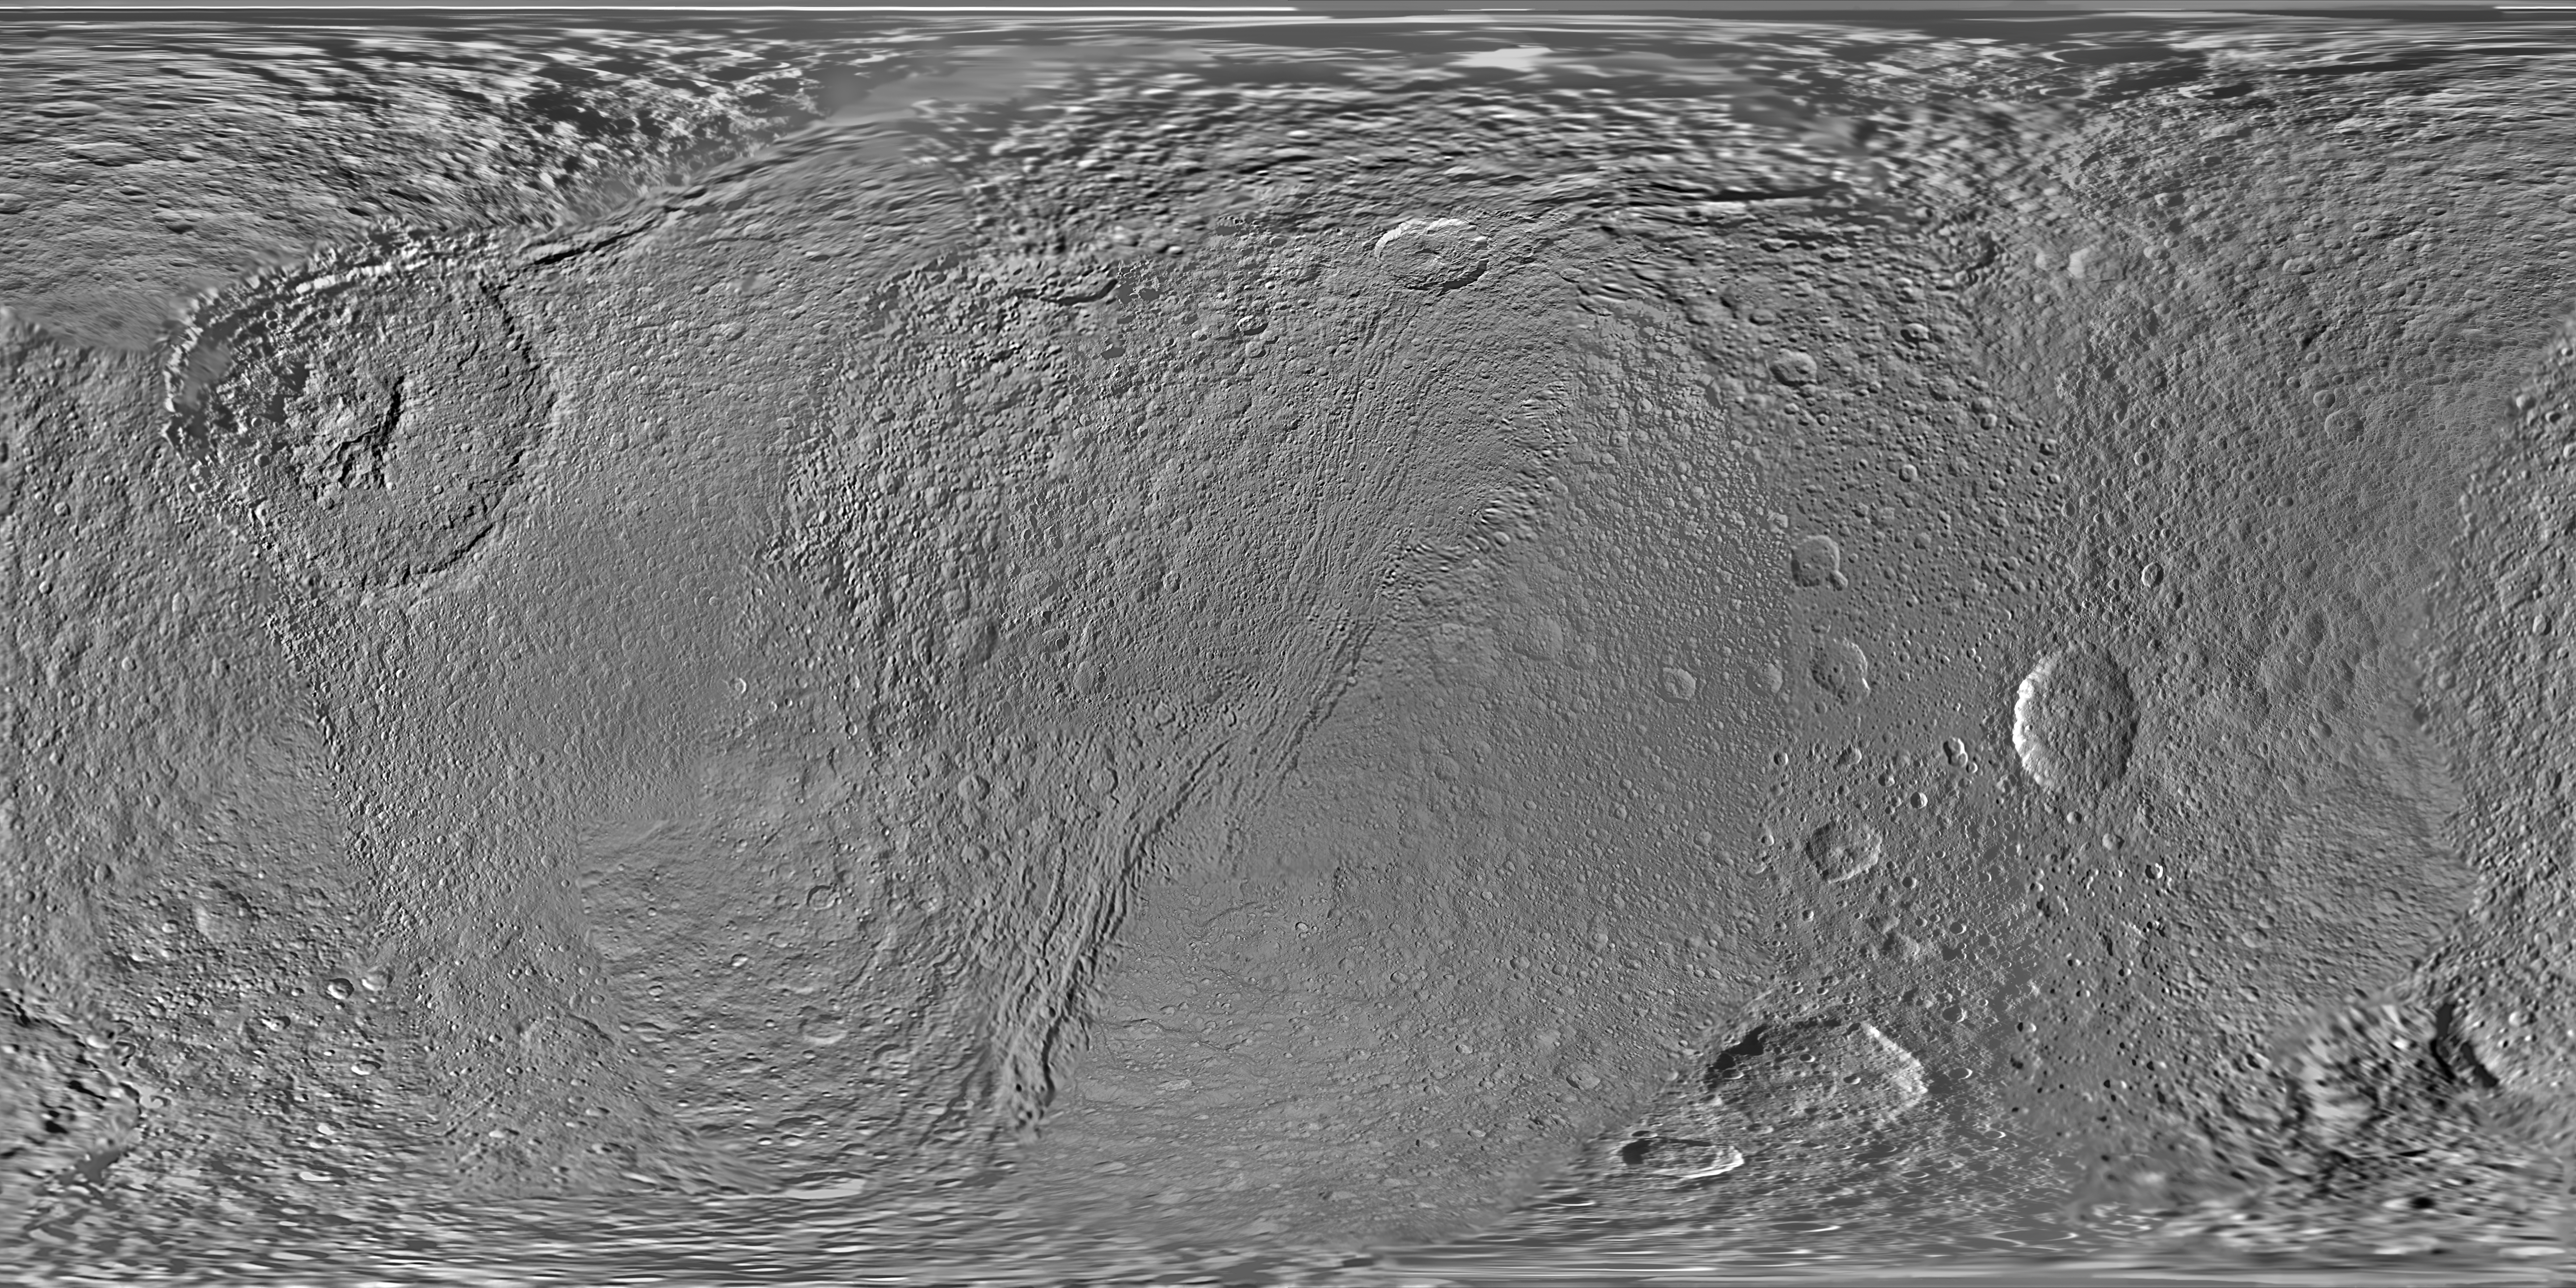

Map of Tethys – August 2010

This global map of Saturn’s moon Tethys was created using images taken by NASA’s Cassini spacecraft.

This map is an update to the version released in February 2010 (see PIA12560). New data collected during Cassini’s Aug. 14, 2010, flyby of the moon are used to fill in the far northern latitudes of the map from about 75 degrees north latitude to the north pole. Coverage also improves farther south on the side of the moon facing away from Saturn. That improved coverage starts at about 40 degrees north latitude and stretches north to the pole in the area roughly west of the large Odysseus Crater (between 160 degrees and 260 degrees west longitude).

The map is an equidistant (simple cylindrical) projection and has a scale of 293 meters (960 feet) per pixel at the equator in the full size version. The mean radius of Tethys used for projection of this map is 536.3 kilometers (333.2 miles). The resolution of the map is 32 pixels per degree.

The Cassini-Huygens mission is a cooperative project of NASA, the European Space Agency and the Italian Space Agency. The Jet Propulsion Laboratory, a division of the California Institute of Technology in Pasadena, manages the mission for NASA’s Science Mission Directorate in Washington. The Cassini orbiter and its two onboard cameras were designed, developed and assembled at JPL. The imaging team is based at the Space Science Institute, Boulder, Colo.

Credit: NASA/JPL/Space Science Institute